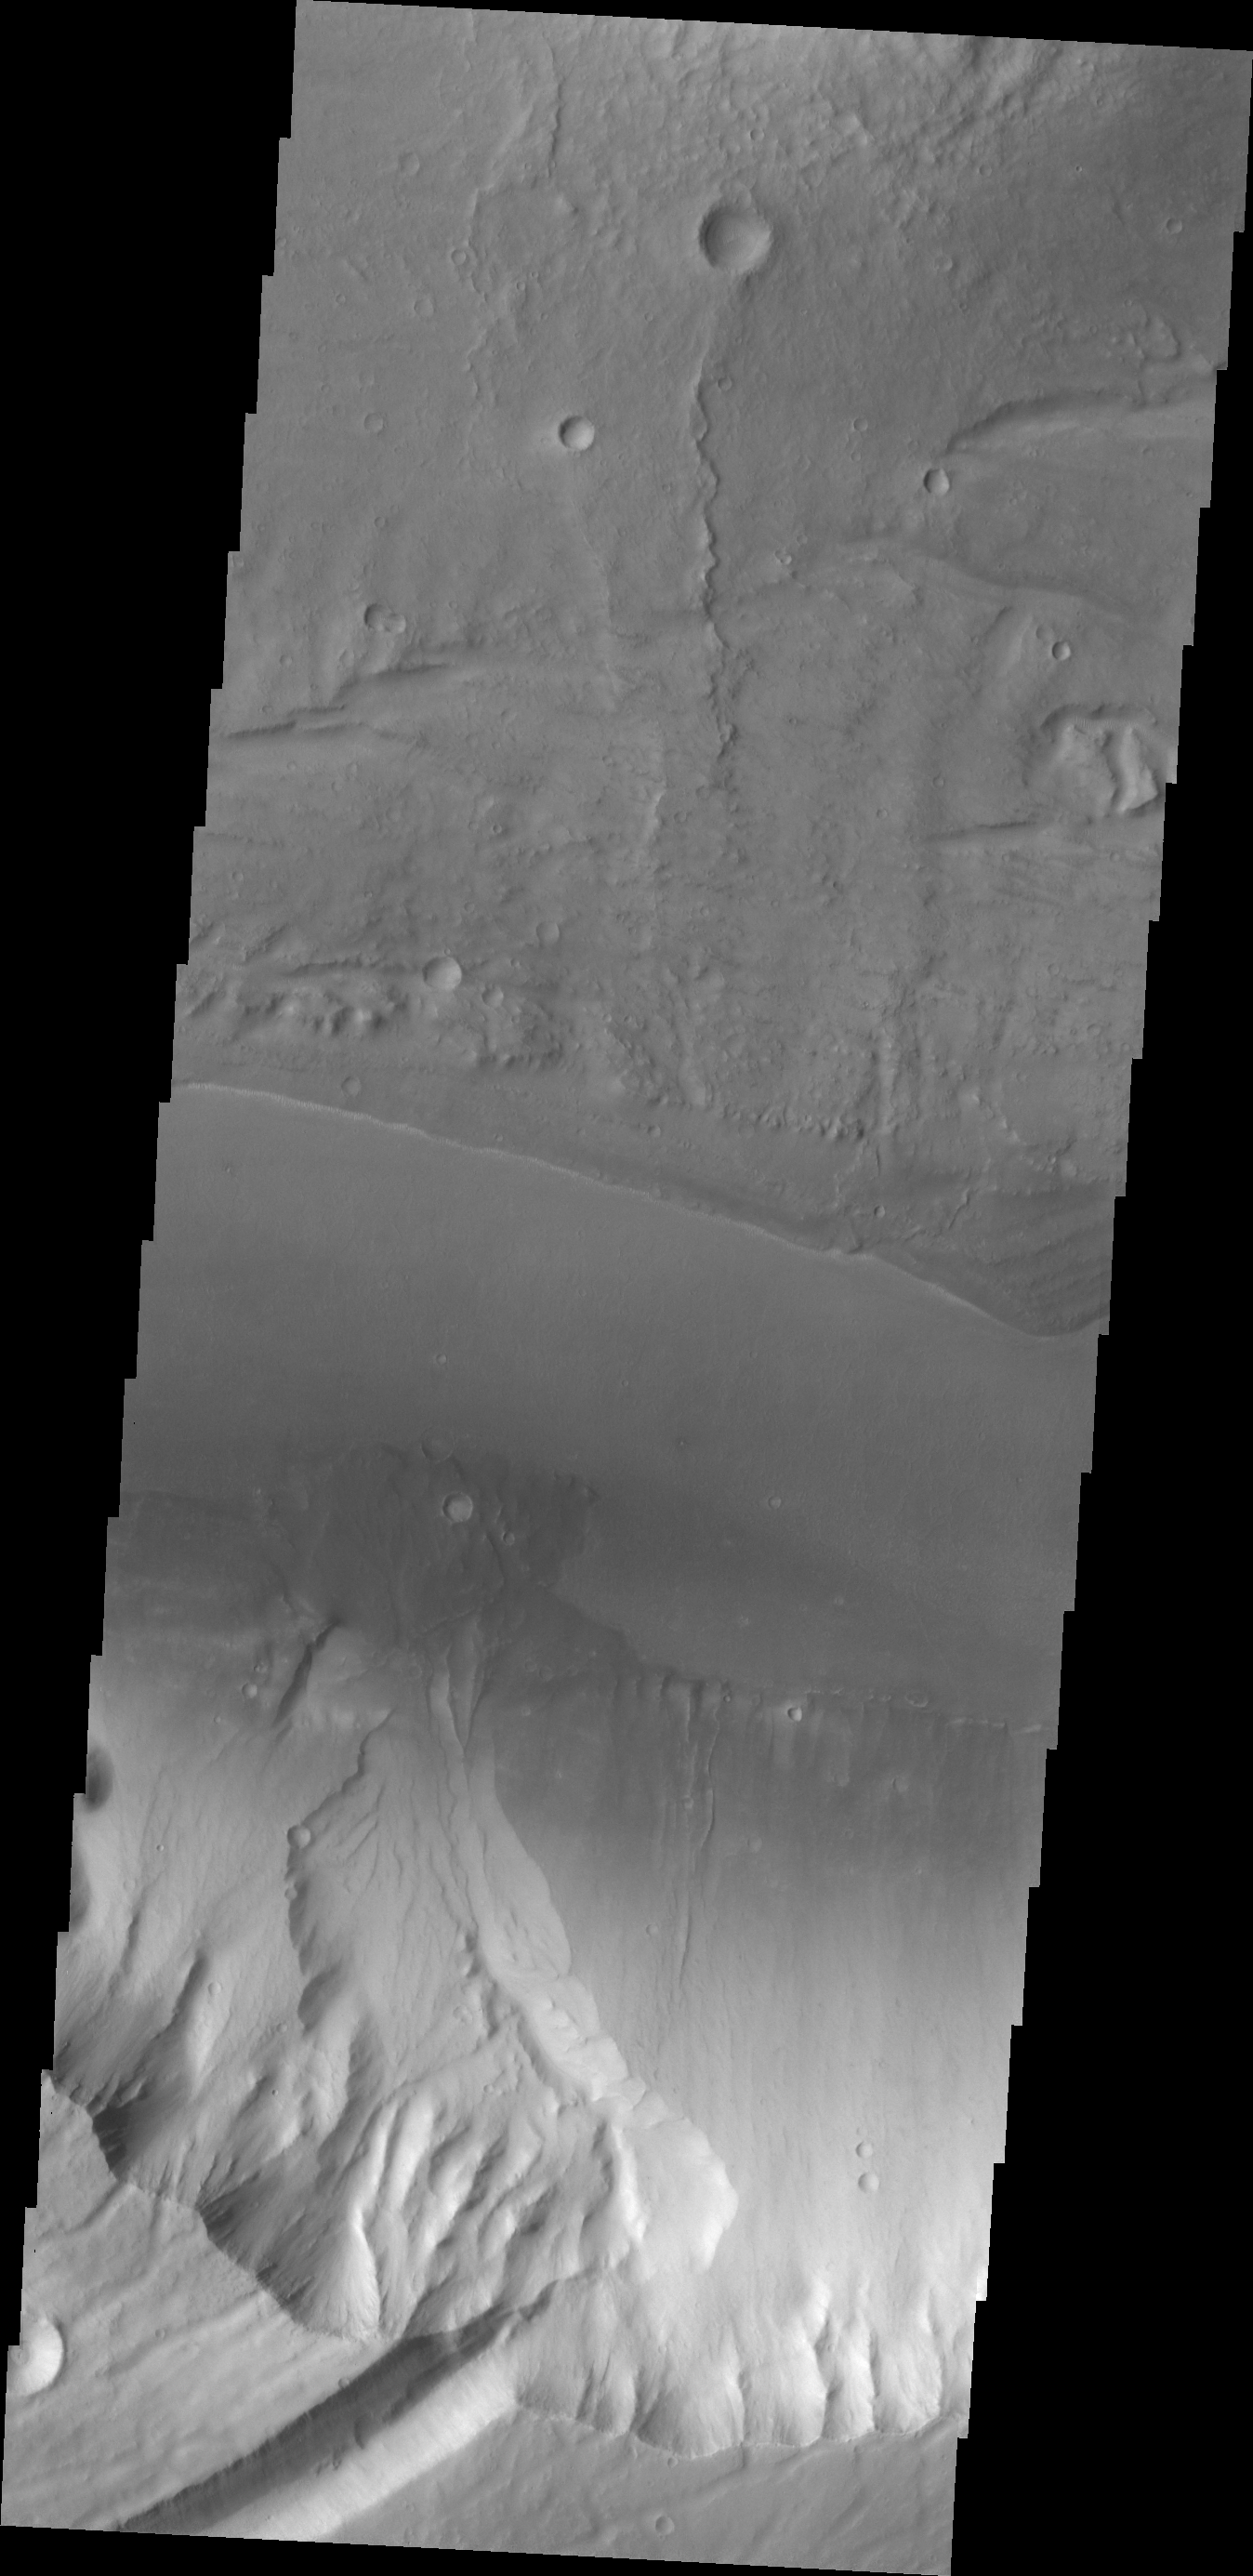

Kasei Valles Fan

At the base of this slope is a fan-shaped deposit of the slope forming material. The channel that the fan rests upon is Kasei Valles.

Credit: NASA/JPL/ASU